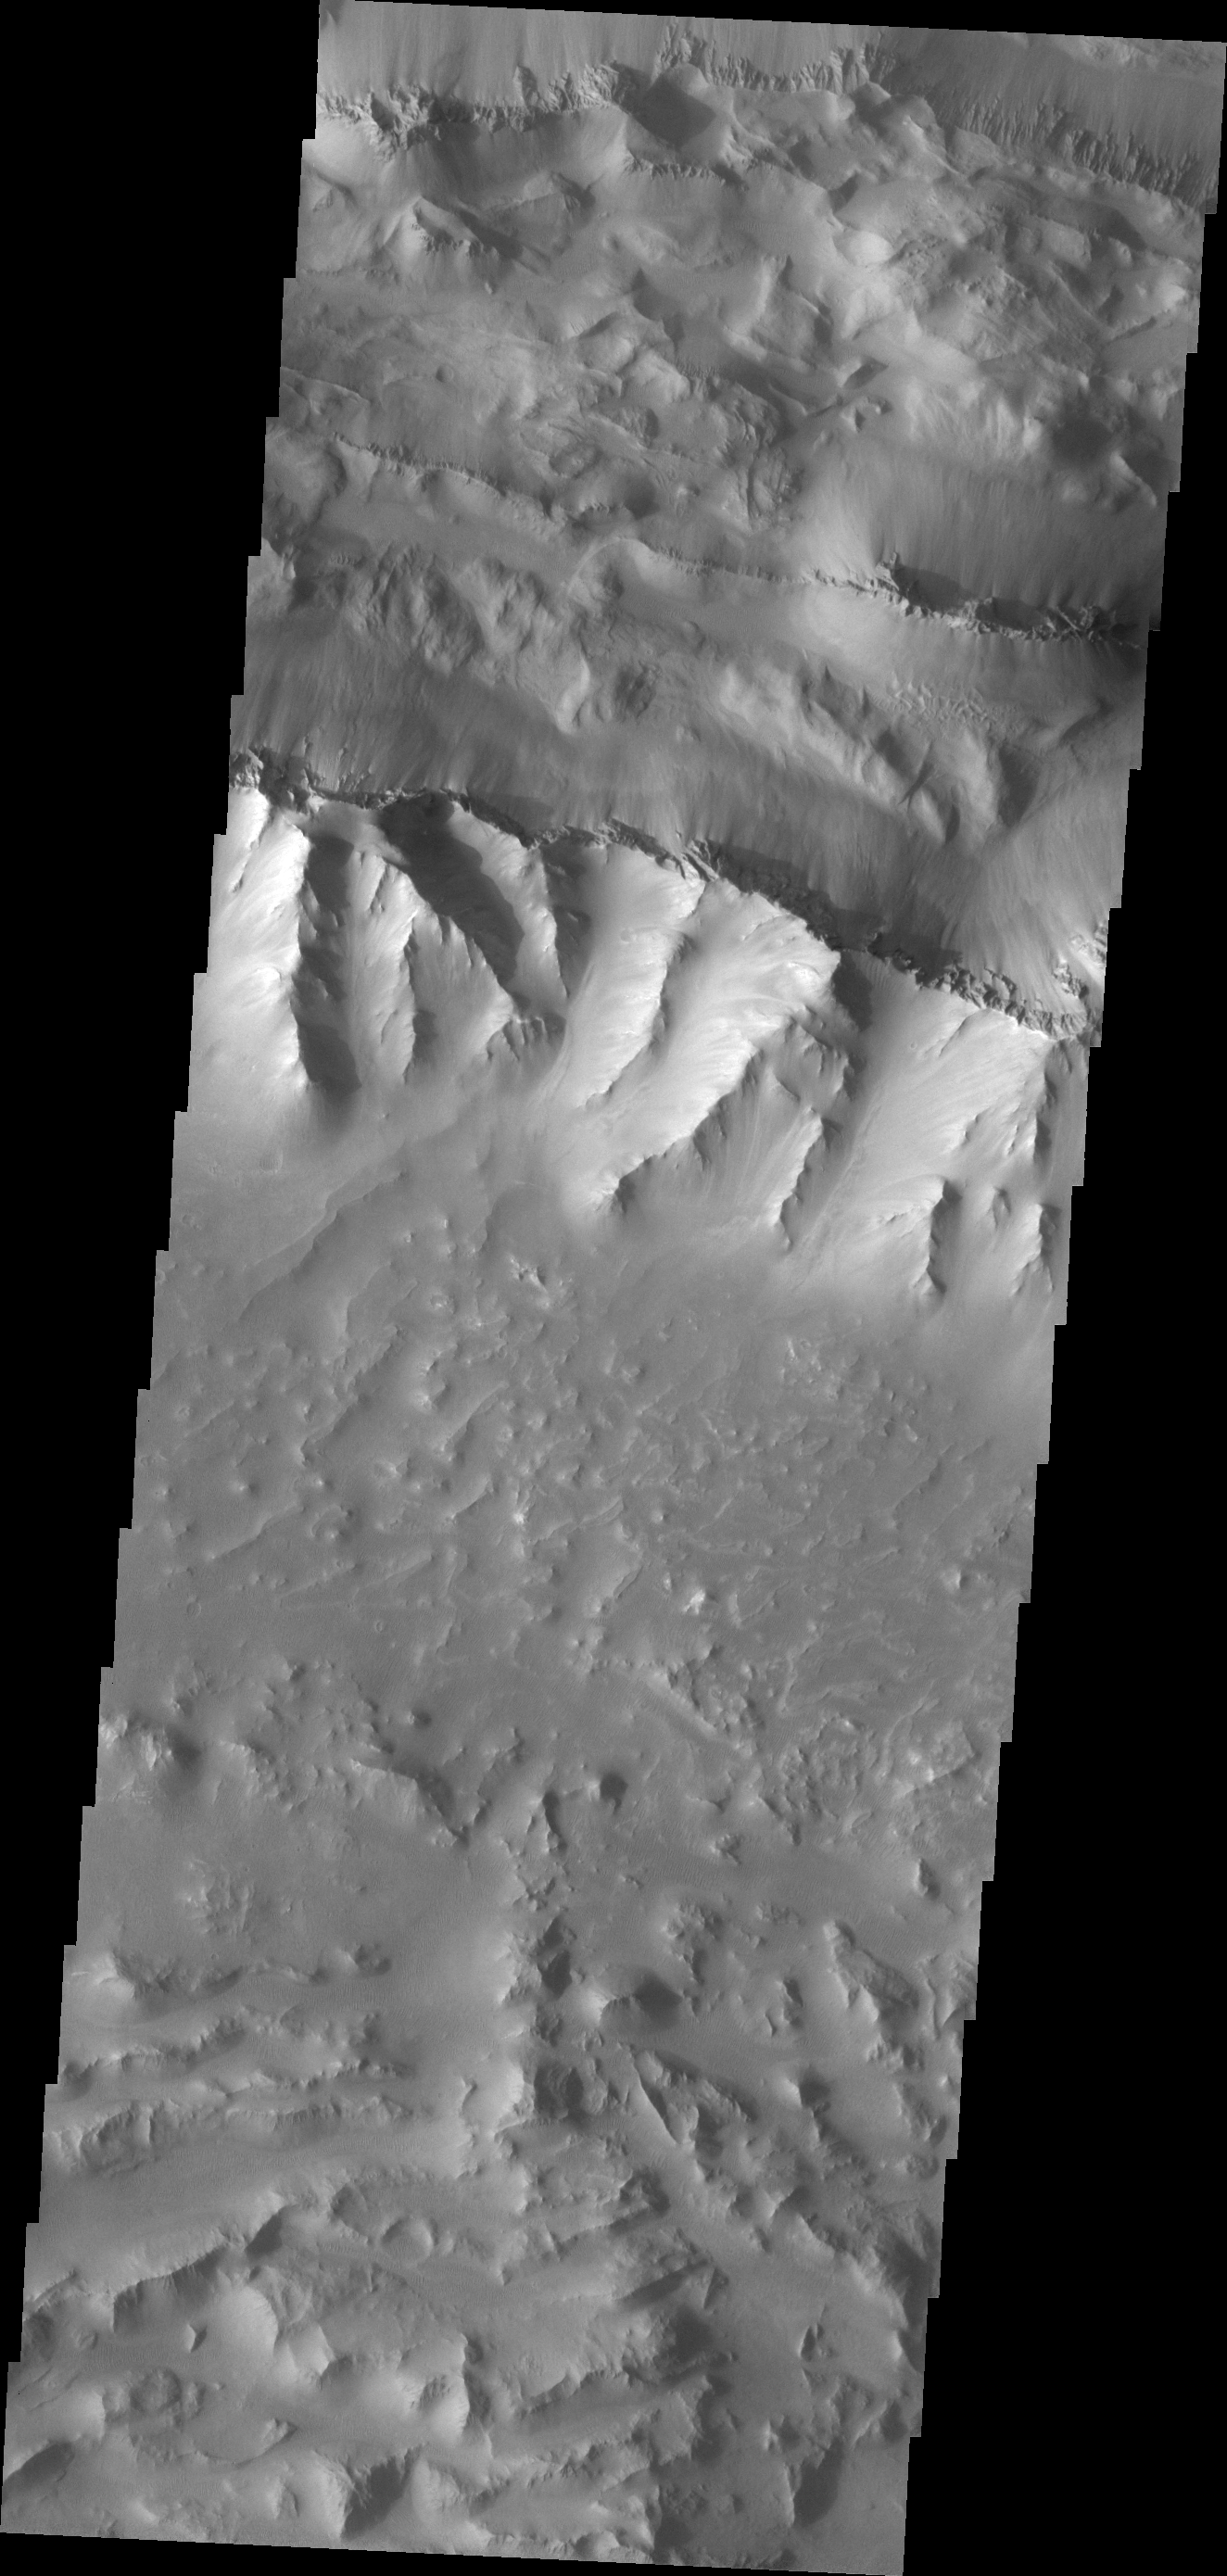

Coprates Chasma

This VIS image shows a portion of Coprates Chasma.

Credit: NASA/JPL/ASU